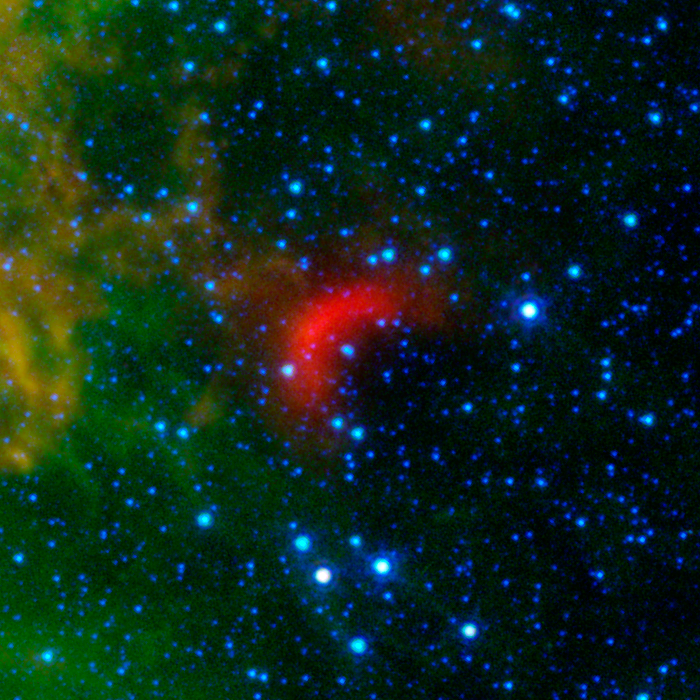

Bow Shocks in Space G054.32

Bow shocks thought to mark the paths of massive, speeding stars are highlighted in this image from NASA's Spitzer Space Telescope.

Cosmic bow shocks occur when massive stars zip through space, pushing material ahead of them in the same way that water piles up in front of a race boat. The stars also produce high-speed winds that smack into this compressed material. The end result is pile-up of heated material that glows in infrared light. In these images, infrared light has been assigned the colored red.

Green shows wispy dust in the region and blue shows stars.

The speeding stars thought to be creating the bow shocks can be seen at the center of each arc-shaped feature. All the speeding stars are massive, ranging from about 8 to 30 times the mass of our sun.

Credit: NASA/JPL-Caltech/University of Wyoming